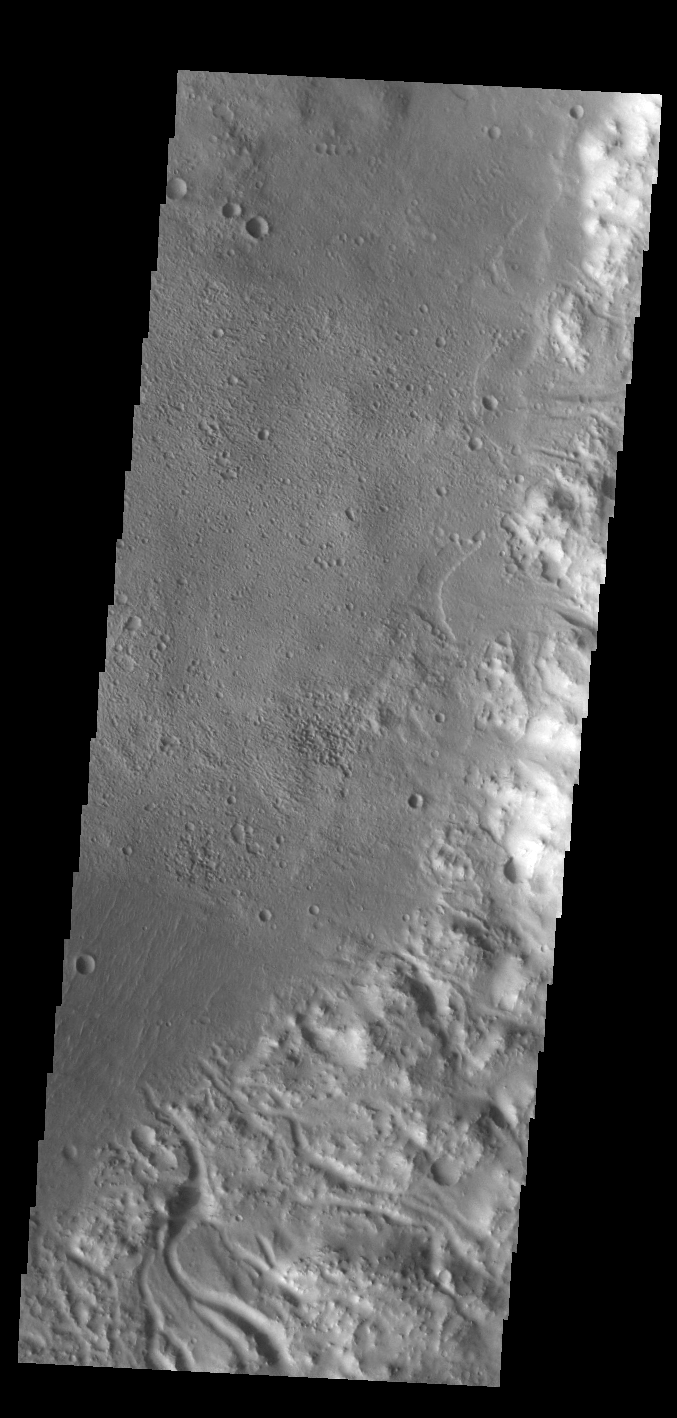

Crater Rim Channels

Numerous channels dissect the rim of this unnamed crater in Noachis Terra. Two small delta deposits are visible on the right side of the image. The formation of deltas indicates that this crater contained a lake.

Credit: NASA/JPL-Caltech/ASU